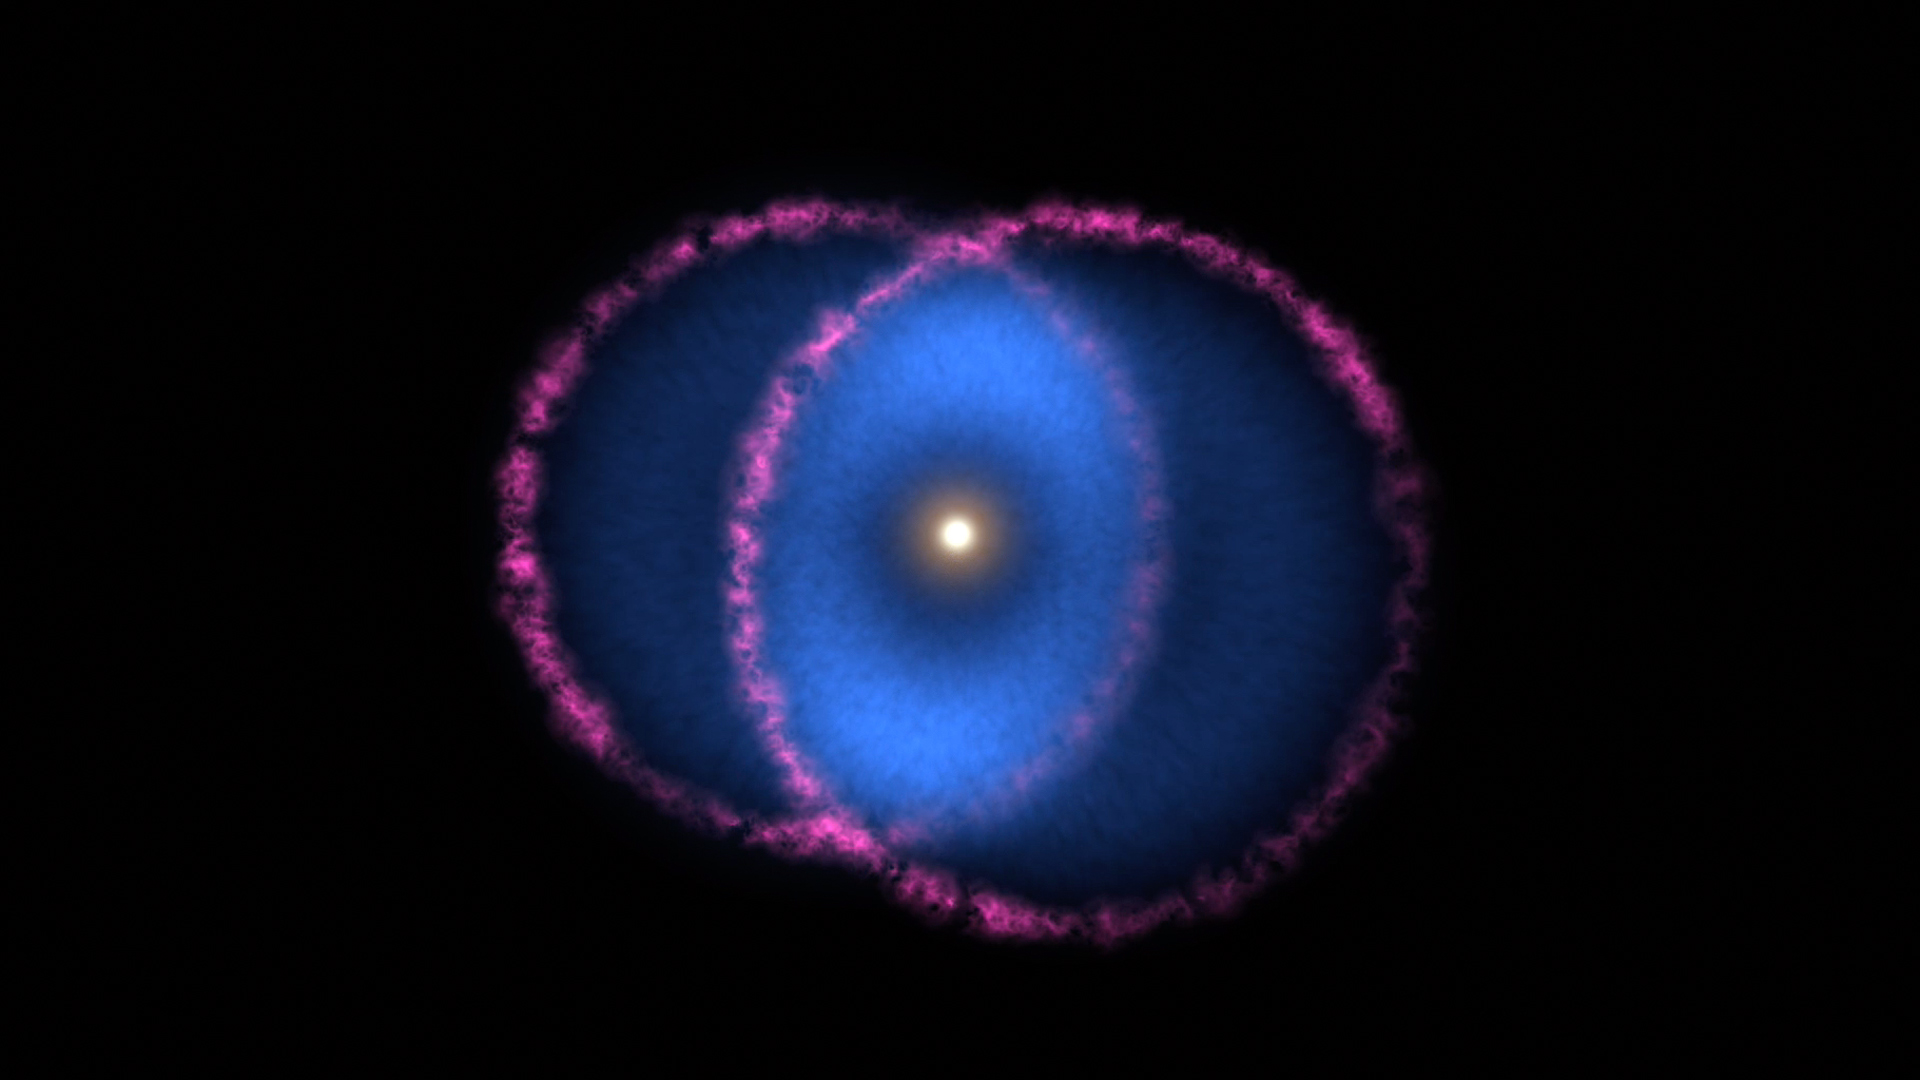

Geometry of the Blue Ring Nebula (Animation)

Figure A

The Blue Ring Nebula is thought to be the product of two stars merging into one. The collision of the bodies ejected a cloud of hot debris into space. A disk of gas orbiting the larger star cut the cloud in half, creating two cones that are moving away from the star in opposite directions.

The base of one cone is moving almost directly toward Earth, while the other is moving almost directly away. Magenta represents optical light from the shockwave at the front of the expanding debris cones, outlining the two cone bases at their widest points. Blue represents far-ultraviolet light (not visible to the human eye) and comes from gas behind the shockwave. As the gas expands and cools, it forms hydrogen molecules that interact with the interstellar medium and emit only far-ultraviolet light. These emissions are visible only where the cones overlap (as seen from Earth), forming the blue ring around the central star.

Figure A shows the orientation of the cones to Earth and the way they appear to overlap.

JPL, a division of Caltech, managed the GALEX mission for NASA’s Science Mission Directorate. The mission was developed by NASA’s Goddard Space Flight Center in Greenbelt, Maryland, under the Explorers Program.

Credit: NASA/JPL-Caltech/R. Hurt